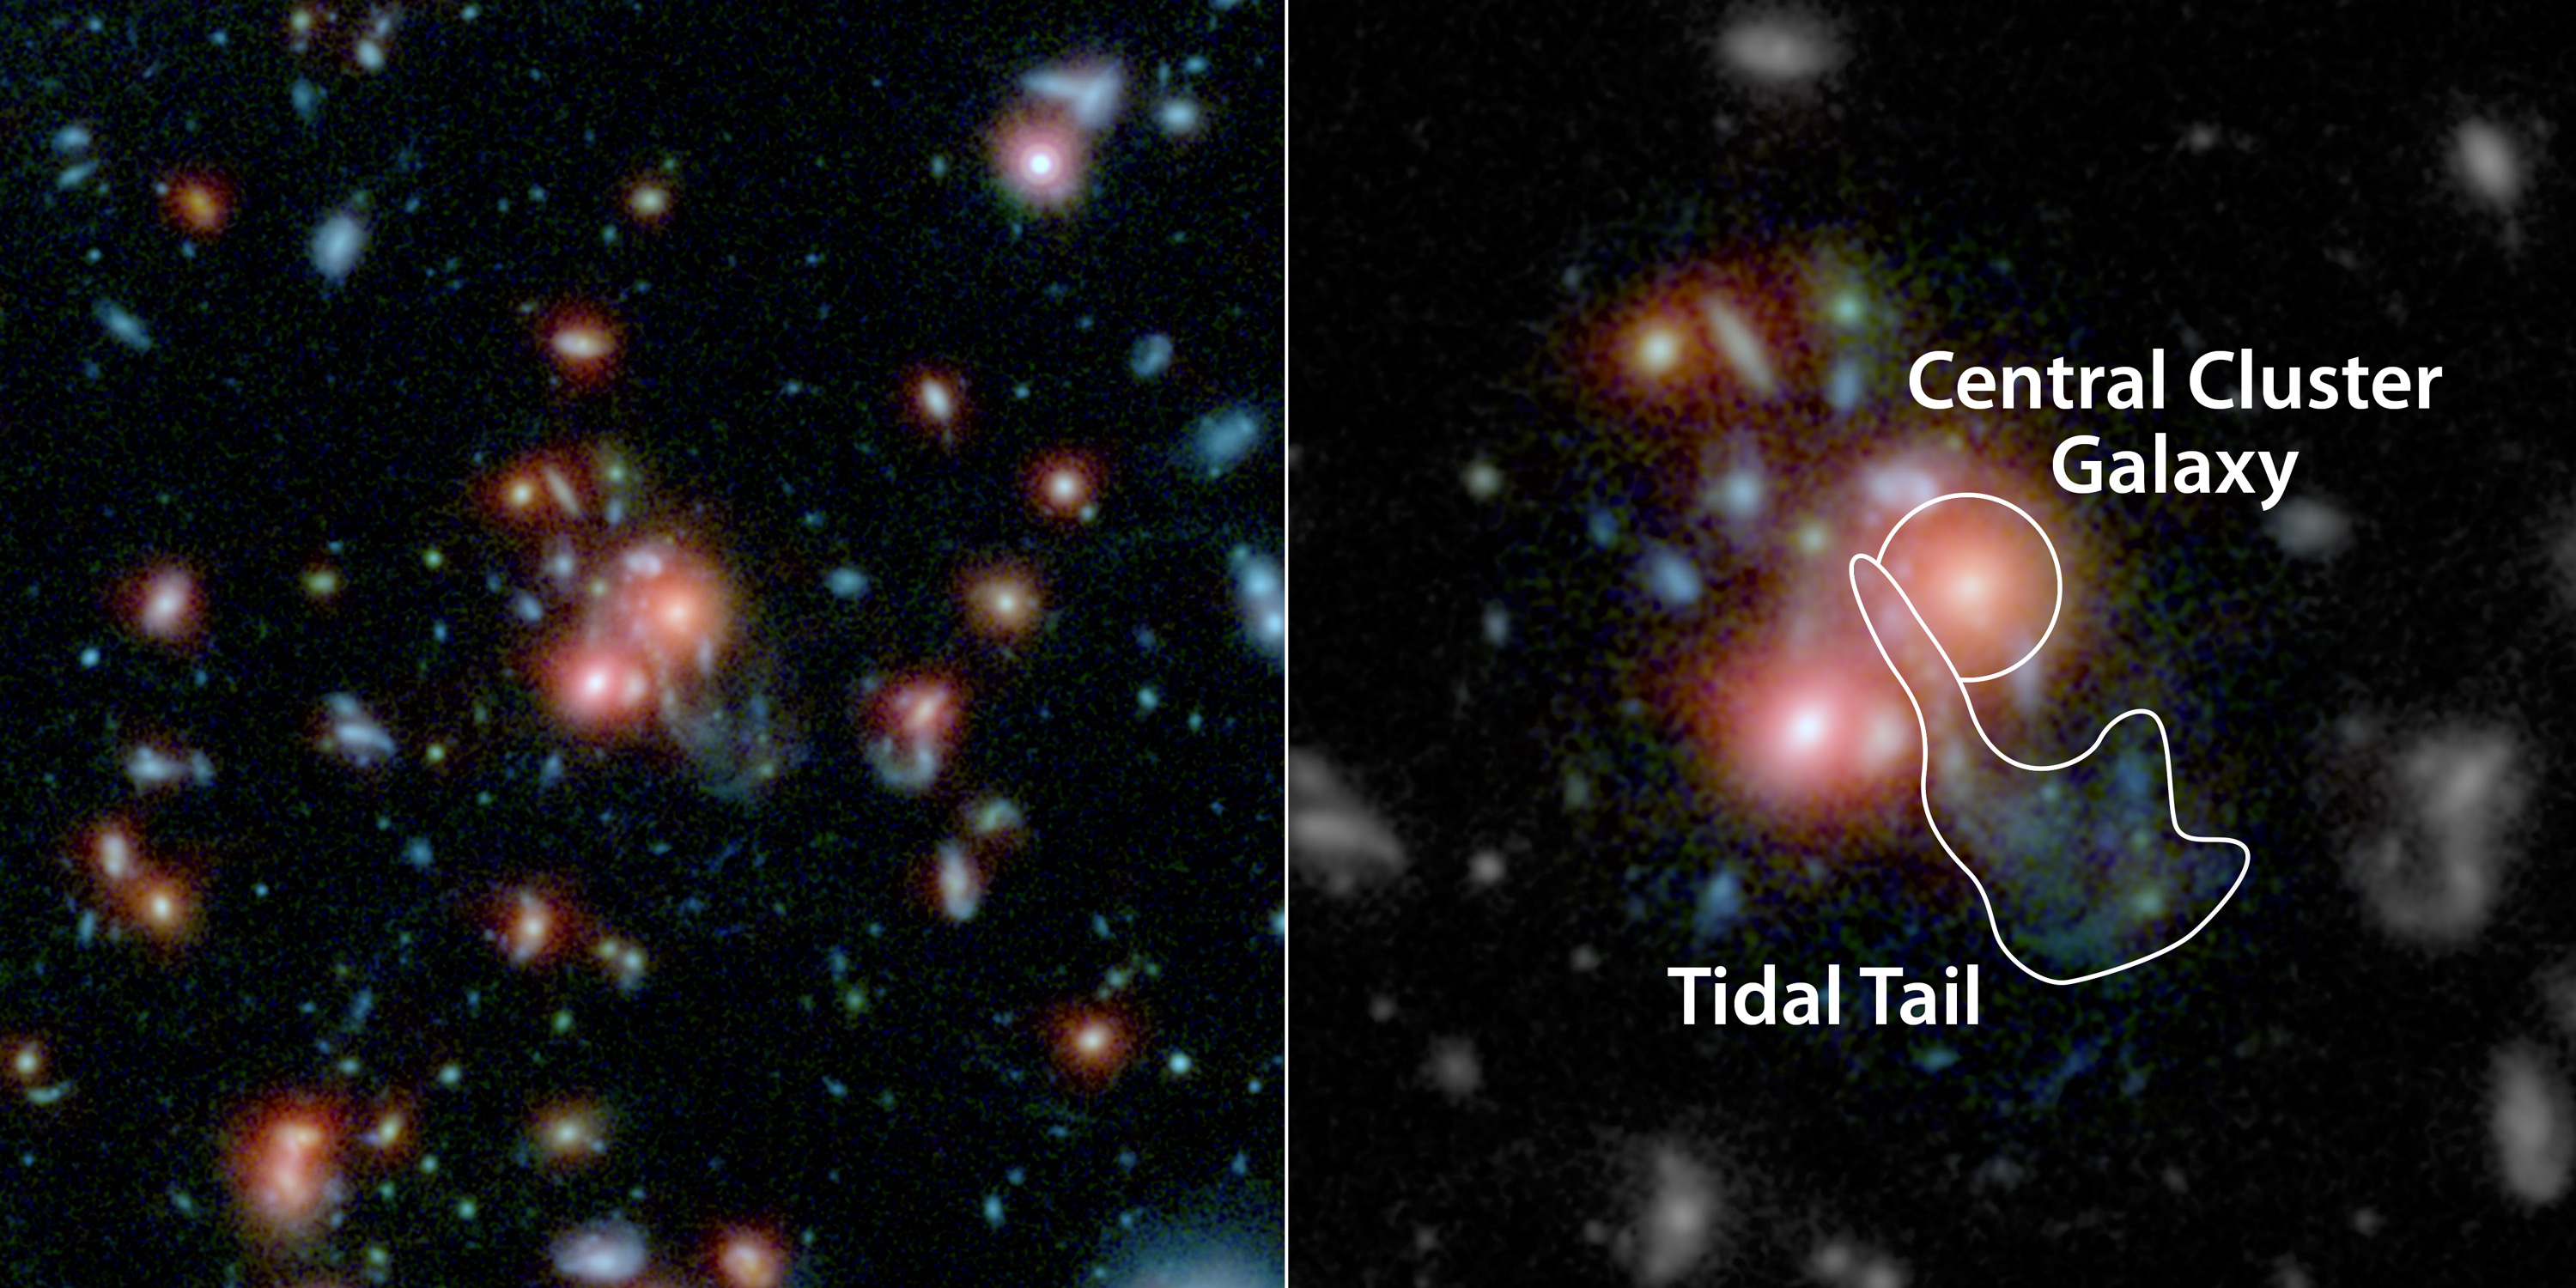

Galaxy Cluster SpARCS1049+56

A massive cluster of galaxies, called SpARCS1049+56, can be seen in this two-panel, multi-wavelength view from NASA's Hubble and Spitzer space telescopes. At the middle of the picture is the largest, central member of the family of galaxies (upper right red dot of central pair). Unlike other central galaxies in clusters, this one is bursting with the birth of new stars.

Scientists say this star birth was triggered by a collision between a smaller galaxy and the giant, central galaxy. The smaller galaxy's wispy, shredded parts, called a tidal tail, can be seen coming out below the larger galaxy. Throughout this region are features called "beads on a string," which are areas where gas has clumped to form new stars.

This type of "feeding" mechanism for galaxy clusters – where gas from the merging of galaxies is converted to new stars – is rare.

The Hubble data in this image show infrared light with a wavelength of 1 micron in blue and 1.6 microns in green. The Spitzer data show infrared light of 3.6 microns in red.

Credit: NASA, ESA, STScI, JPL-Caltech, and T. Webb (McGill University)